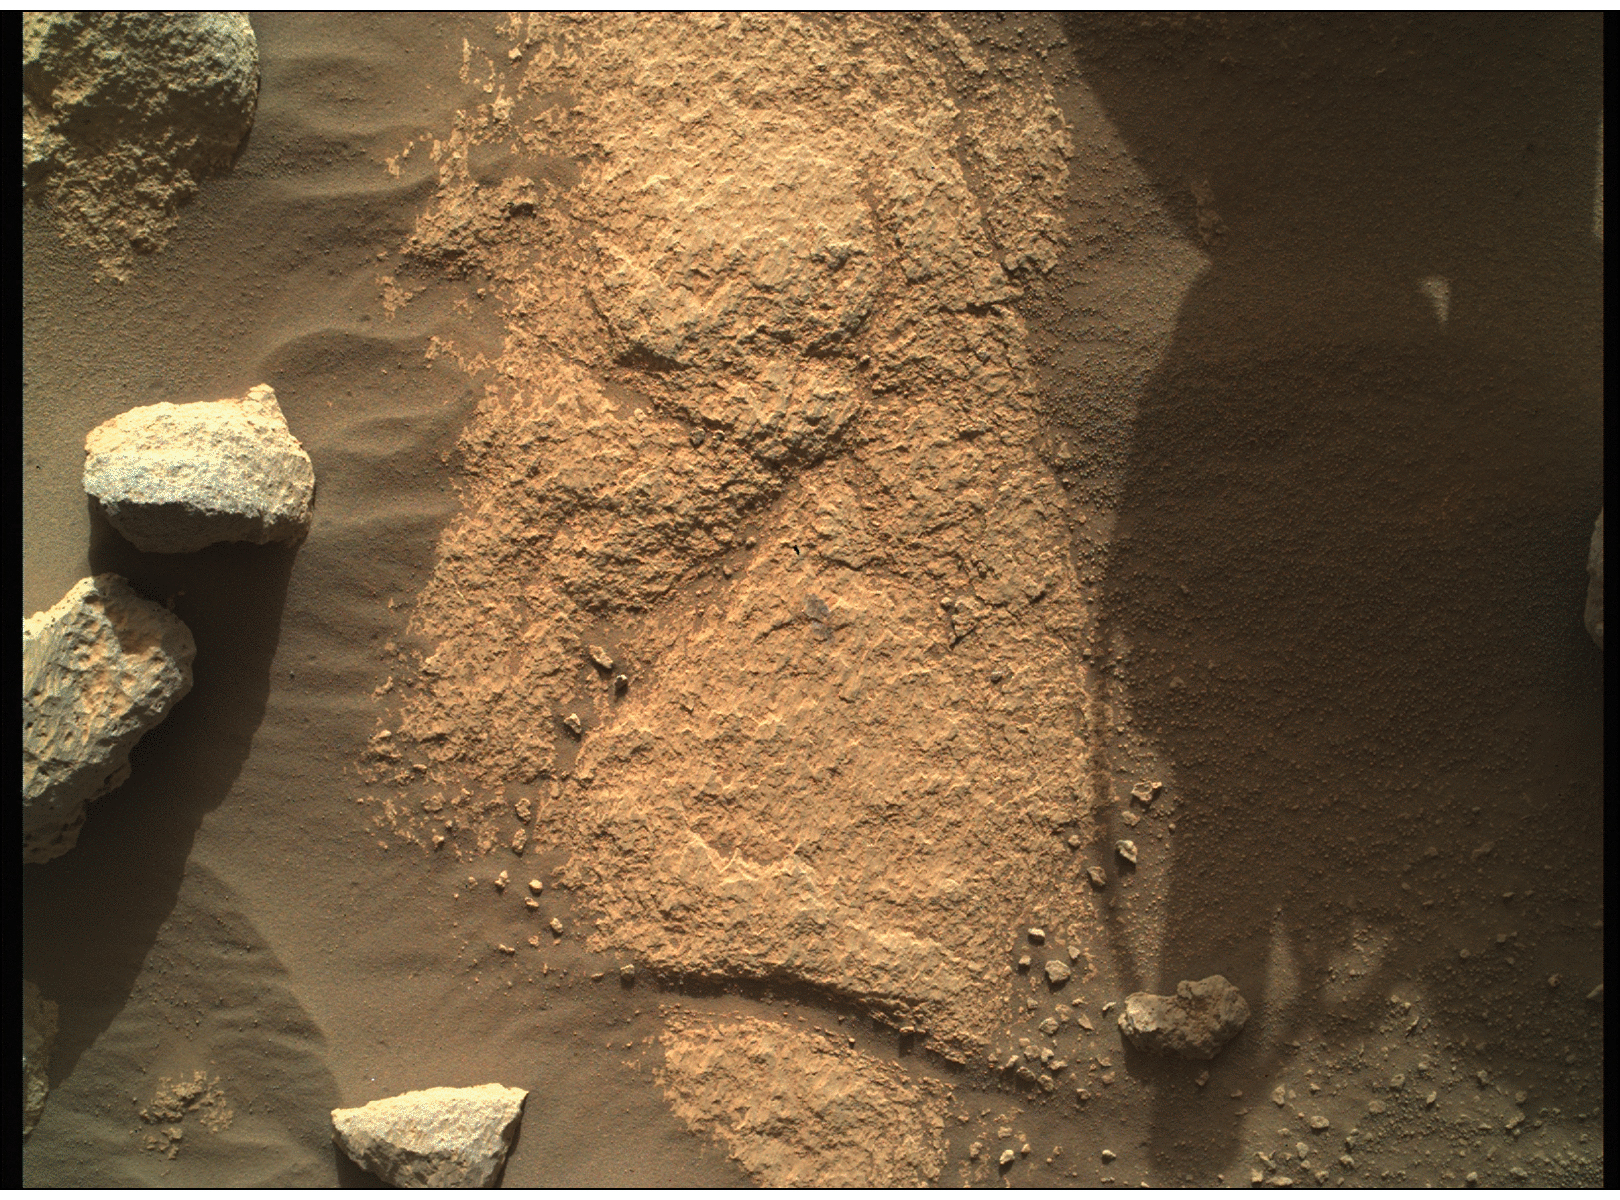

WATSON Takes a Closer Look

NASA’s Perseverance Mars rover used the WATSON camera on the end of its robotic arm to conduct a focus test on May 9, 2021, the 78th Martian day, or sol, of the mission. WATSON (Wide Angle Topographic Sensor for Operations and eNgineering) is located on the SHERLOC (Scanning Habitable Environments with Raman and Luminescence for Organics and Chemicals) instrument, located at the end of Perseverance’s long robotic arm.

NASA’s Jet Propulsion Laboratory built and manages operations of Perseverance and Ingenuity for the agency. Caltech in Pasadena, California, manages JPL for NASA. WATSON was built by Malin Space Science Systems (MSSS) in San Diego and is operated jointly by MSSS and JPL. A key objective for Perseverance’s mission on Mars is astrobiology, including the search for signs of ancient microbial life. The rover will characterize the planet’s geology and past climate, pave the way for human exploration of the Red Planet, and be the first mission to collect and cache Martian rock and regolith (broken rock and dust).

Subsequent NASA missions, in cooperation with ESA (European Space Agency), would send spacecraft to Mars to collect these sealed samples from the surface and return them to Earth for in-depth analysis.

The Mars 2020 Perseverance mission is part of NASA’s Moon to Mars exploration approach, which includes Artemis missions to the Moon that will help prepare for human exploration of the Red Planet.

JPL, which is managed for NASA by Caltech in Pasadena, California, built and manages operations of the Perseverance rover.

Credit: NASA/JPL-Caltech/MSSS